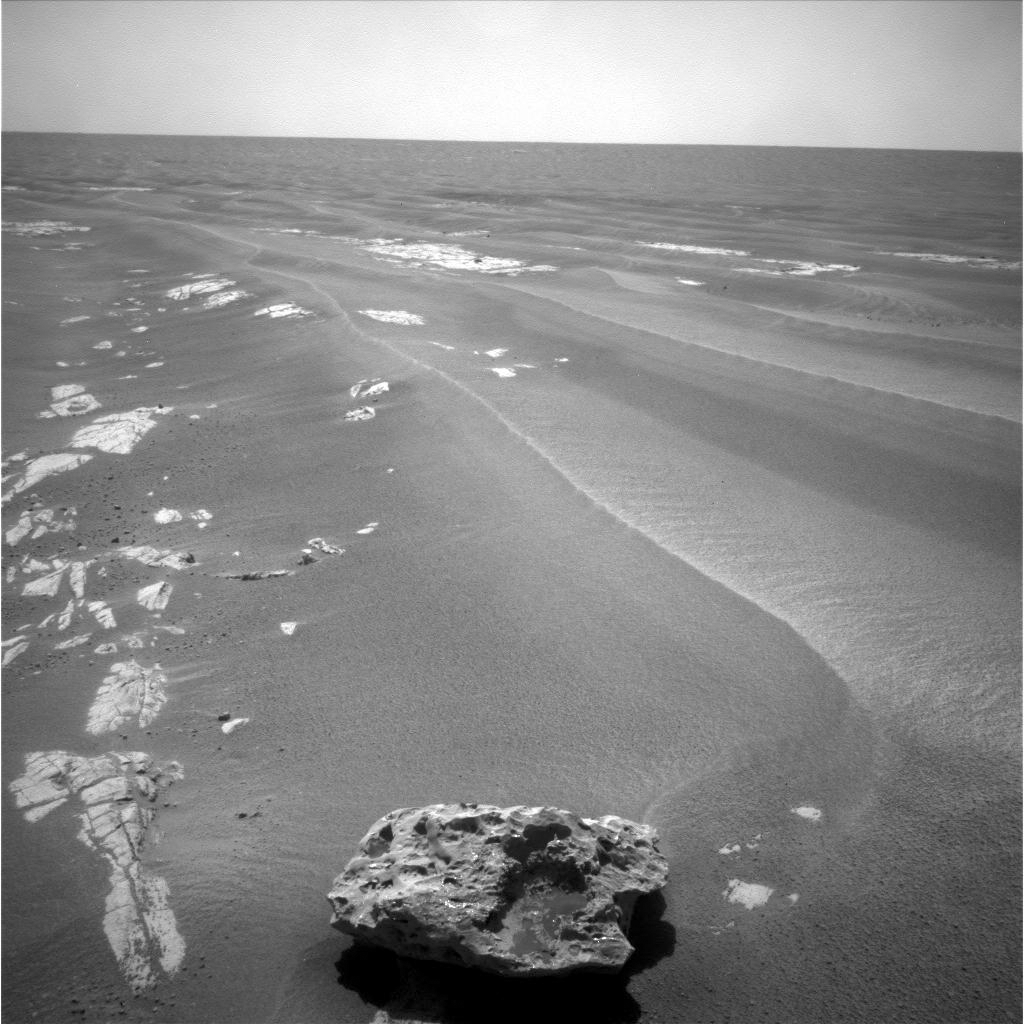

Block Island Close-up

This is a picture of “Block Island,” an odd-shaped, dark rock, which may be a meteorite.

This rock was imaged with the navigation camera on NASA’s Mars Exploration Rover Opportunity on sol 1959 (July 28, 2009).

Credit: NASA/JPL